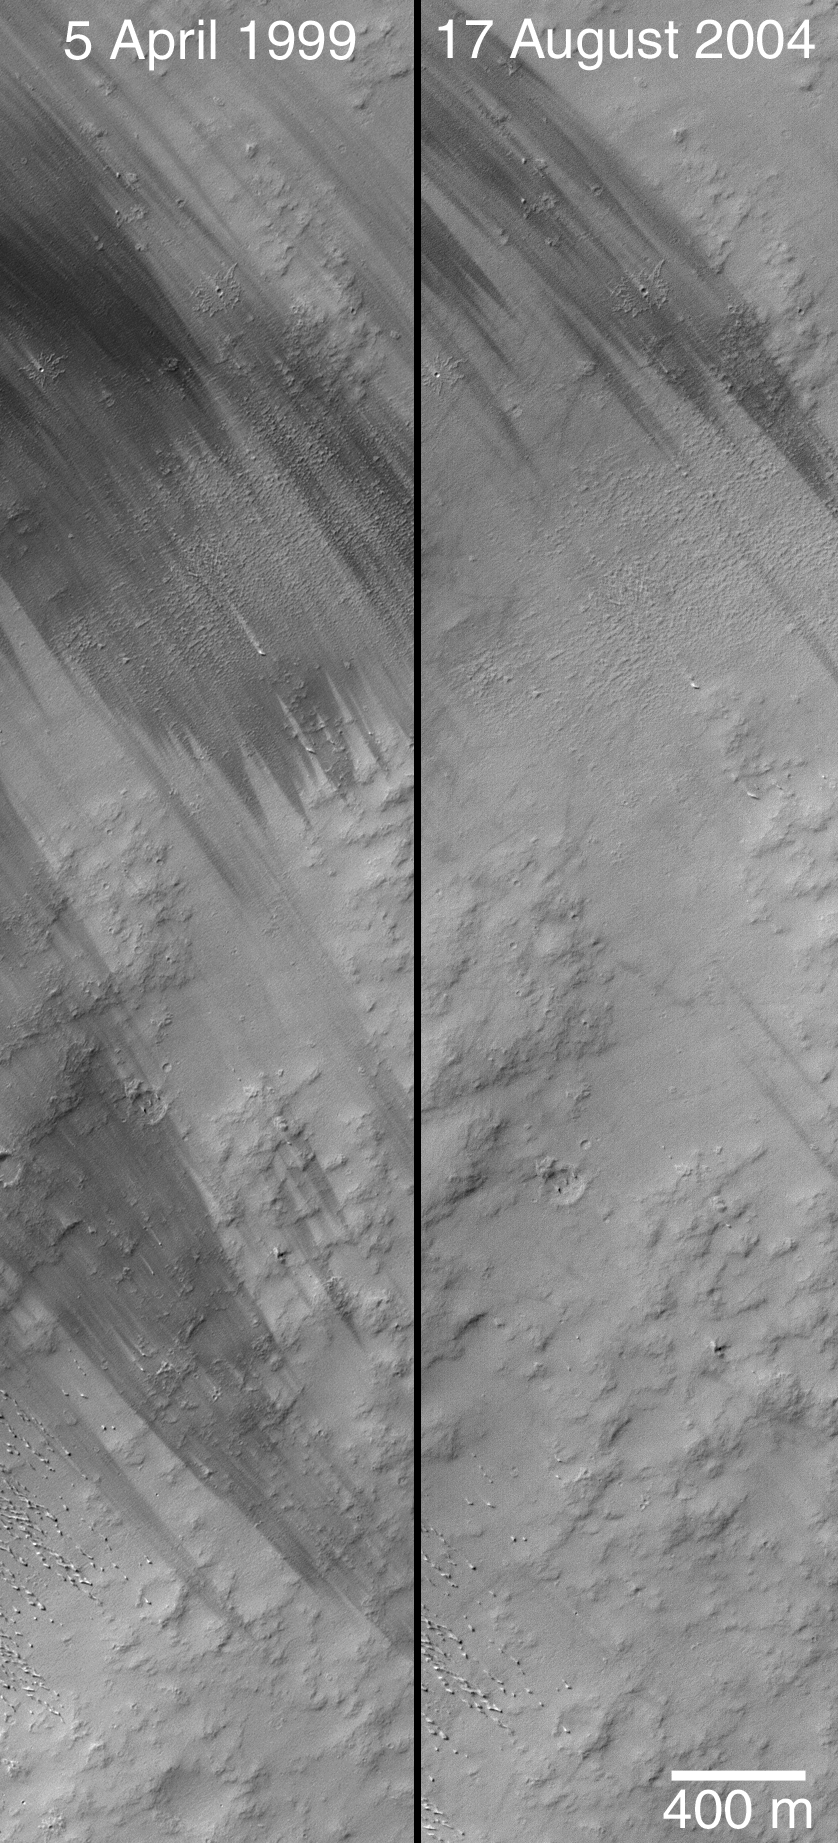

Wind Streak Changes

2 September 2004
This pair of Mars Global Surveyor (MGS) Mars Orbiter Camera (MOC) images shows changes in dark wind streak patterns that occurred between 5 April 1999 (image M00-00534) and 17 August 2004 (image R20-00901). Unlike the spaghetti-like streak patterns made by dust devils, these streaks all begin on their upwind ends as tapered forms that fan outward in the downwind direction, and they all indicate winds that blew from the same direction. In both cases, winds blew from the southeast (lower right) toward the northwest (upper left). These streaks and the small pedestal craters found among them occur in the Memnonia region of Mars near 5.9°S, 162.2°W. The 400 meter scale bar is about 437 yards long. Sunlight illuminates each scene from the upper left.

Credit: NASA/JPL/Malin Space Science Systems